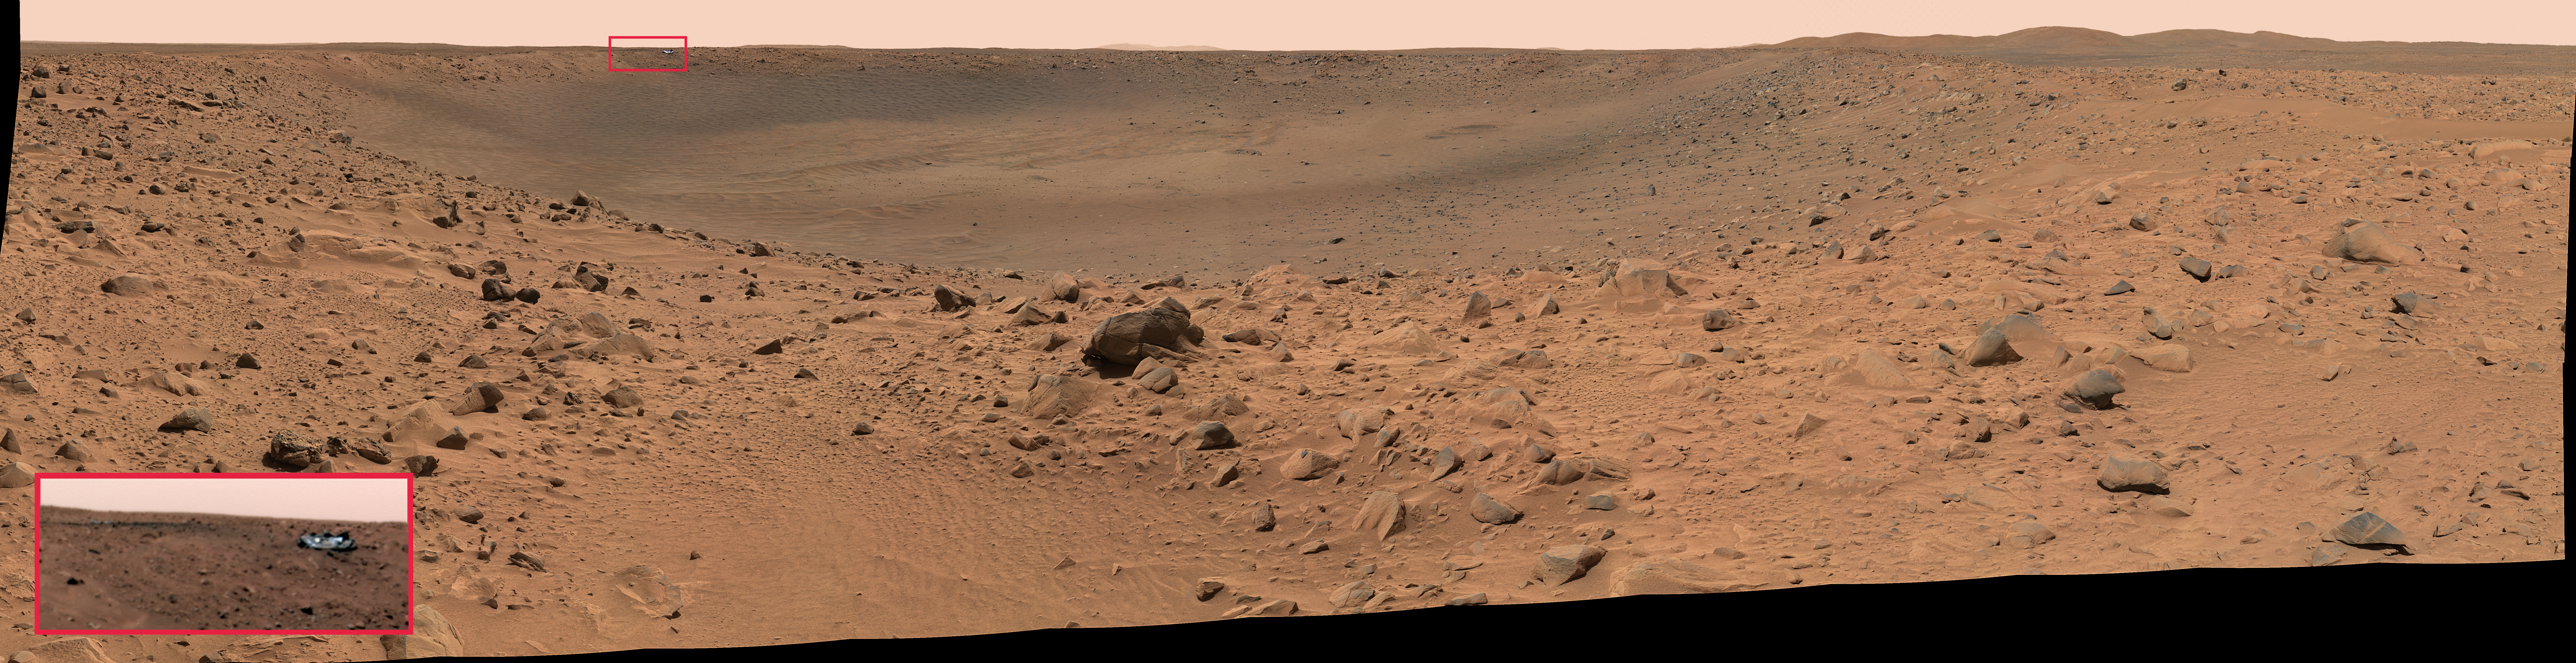

Heatshield on the Horizon

The Mars Exploration Rover Spirit acquired this panoramic camera image mosaic on the 68th martian day, or sol, of its mission (March 12, 2004). The reflective speck about 200 meters (650 feet) away, on the far crater rim, was immediately a point of interest for scientists and engineers alike. They soon were able to identify it as Spirit’s protective heatshield.

While the debris is too far away to make out clearly, orbital imagery of the area acquired before and after Spirit landed supports scientists’ and engineers’ conclusion. Prior to Spirit’s landing, the surface at this location appeared undisturbed in orbital images, while post-landing images revealed a large gouge where the heatshield now rests.

The smaller image in the box at the lower left corner provides a closer look at the heatshield, and was taken at a lower compression by the panoramic camera on sol 69 (March 13, 2004). Lower compression results in higher quality images. While both the full panorama and close-up are depicted in approximate true color, their colors vary slightly because different filters were used to acquire them. The close-up image was taken with the 600, 530 and 480 nanometer filters. The large mosaic was taken with the 750, 530 and 480 nanometer filters.

Credit: NASA/JPL/Cornell